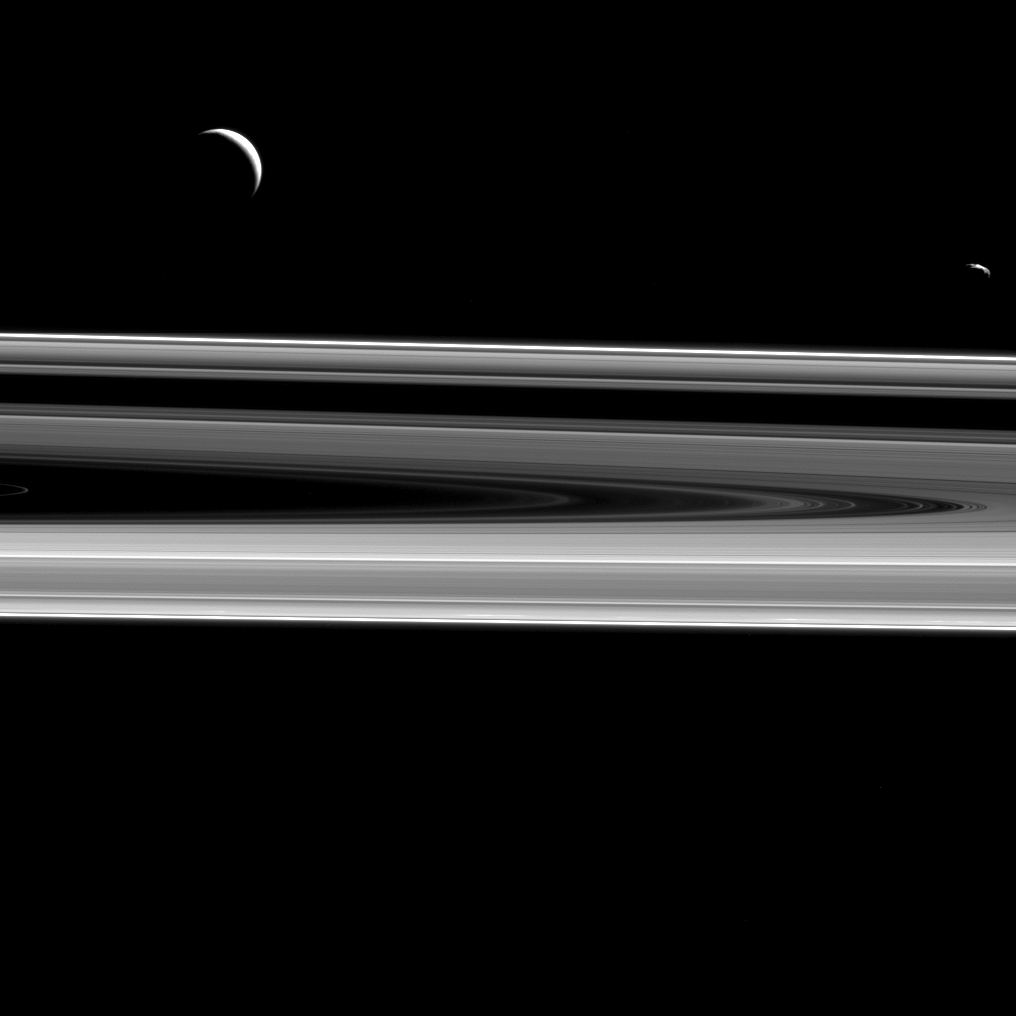

Dark Moons, Dark Rings

When taking images in directions opposite from the sun, most objects appear dark. Surprisingly, however, some of Saturn’s rings get brighter.

Parts of Saturn’s main rings appear dark in backlit views, particularly the dense B ring (as can been seen in PIA14934). However, some rings are comparatively tenuous and made up of dust particles that tend to scatter light in roughly the original direction it was traveling. This is called “forward scattering.” Because of forward scattering, rings like the F ring, which encircles the outer edge of the main rings, appear to glow brightly at this large viewing angle.

Two moons hover above the rings from this perspective — Enceladus (313 miles or 504 kilometers across), at left, and Janus (111 miles or 179 kilometers across), at right.

This view looks toward the unilluminated side of the rings from about 0.5 degrees below the ring plane. The image was taken in visible light with the Cassini spacecraft narrow-angle camera on Dec. 21, 2015.

The view was acquired at a distance of approximately 750,000 miles (1.2 million kilometers) from Saturn and at a Sun-Saturn-spacecraft, or phase, angle of 136 degrees. Janus’ brightness was enhanced by a factor of two to improve its visibility in this image.

The Cassini mission is a cooperative project of NASA, ESA (the European Space Agency) and the Italian Space Agency. The Jet Propulsion Laboratory, a division of the California Institute of Technology in Pasadena, manages the mission for NASA’s Science Mission Directorate, Washington. The Cassini orbiter and its two onboard cameras were designed, developed and assembled at JPL. The imaging operations center is based at the Space Science Institute in Boulder, Colorado.

Credit: NASA/JPL-Caltech/Space Science Institute